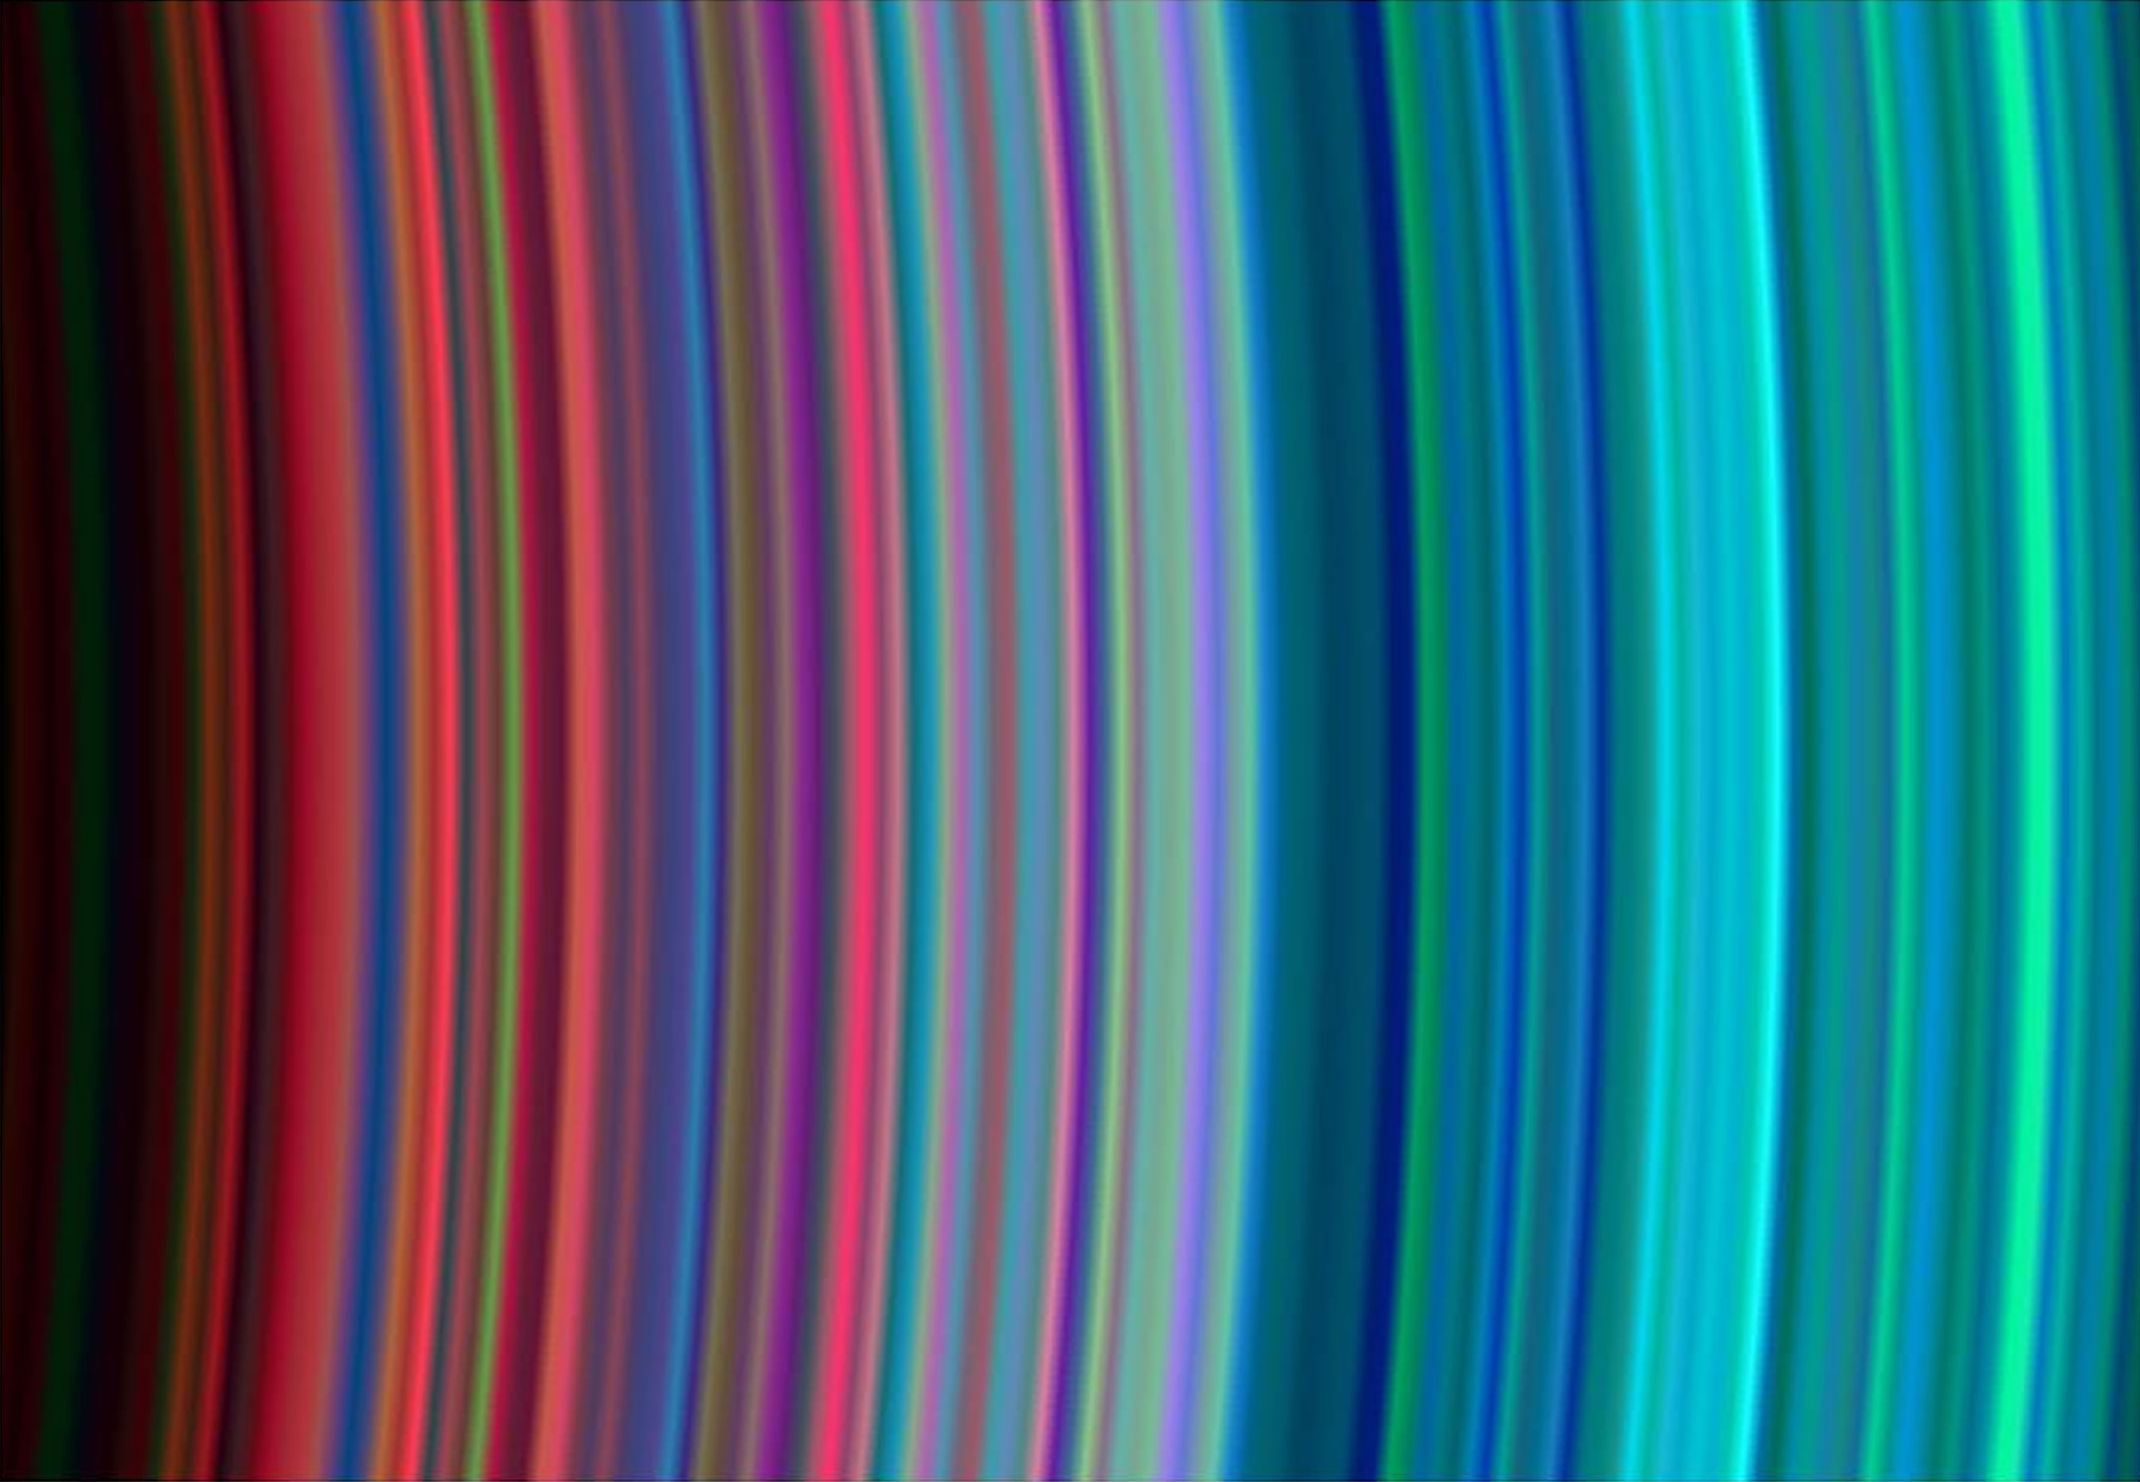

Saturn’s C and B Rings From the Inside Out

Images taken during the Cassini spacecraft’s orbital insertion on June 30 show definite compositional variation within the rings.

This image shows, from left to right, the outer portion of the C ring and inner portion of the B ring. The B ring begins a little more than halfway across the image. The general pattern is from “dirty” particles indicated by red to cleaner ice particles shown in turquoise in the outer parts of the rings.

The ring system begins from the inside out with the D, C, B and A rings followed by the F, G and E rings.

This image was taken with the Ultraviolet Imaging Spectrograph instrument, which is capable of resolving the rings to show features up to 97 kilometers (60 miles) across, roughly 100 times the resolution of ultraviolet data obtained by the Voyager 2 spacecraft.

The Cassini-Huygens mission is a cooperative project of NASA, the European Space Agency and the Italian Space Agency. The Jet Propulsion Laboratory, a division of the California Institute of Technology in Pasadena, manages the Cassini-Huygens mission for NASA’s Office of Space Science, Washington, D.C. The Cassini orbiter was designed, developed and assembled at JPL. The Ultraviolet Imaging Spectrograph was built at, and the team is based at the University of Colorado, Boulder, Colo.

Credit: NASA/JPL/University of Colorado